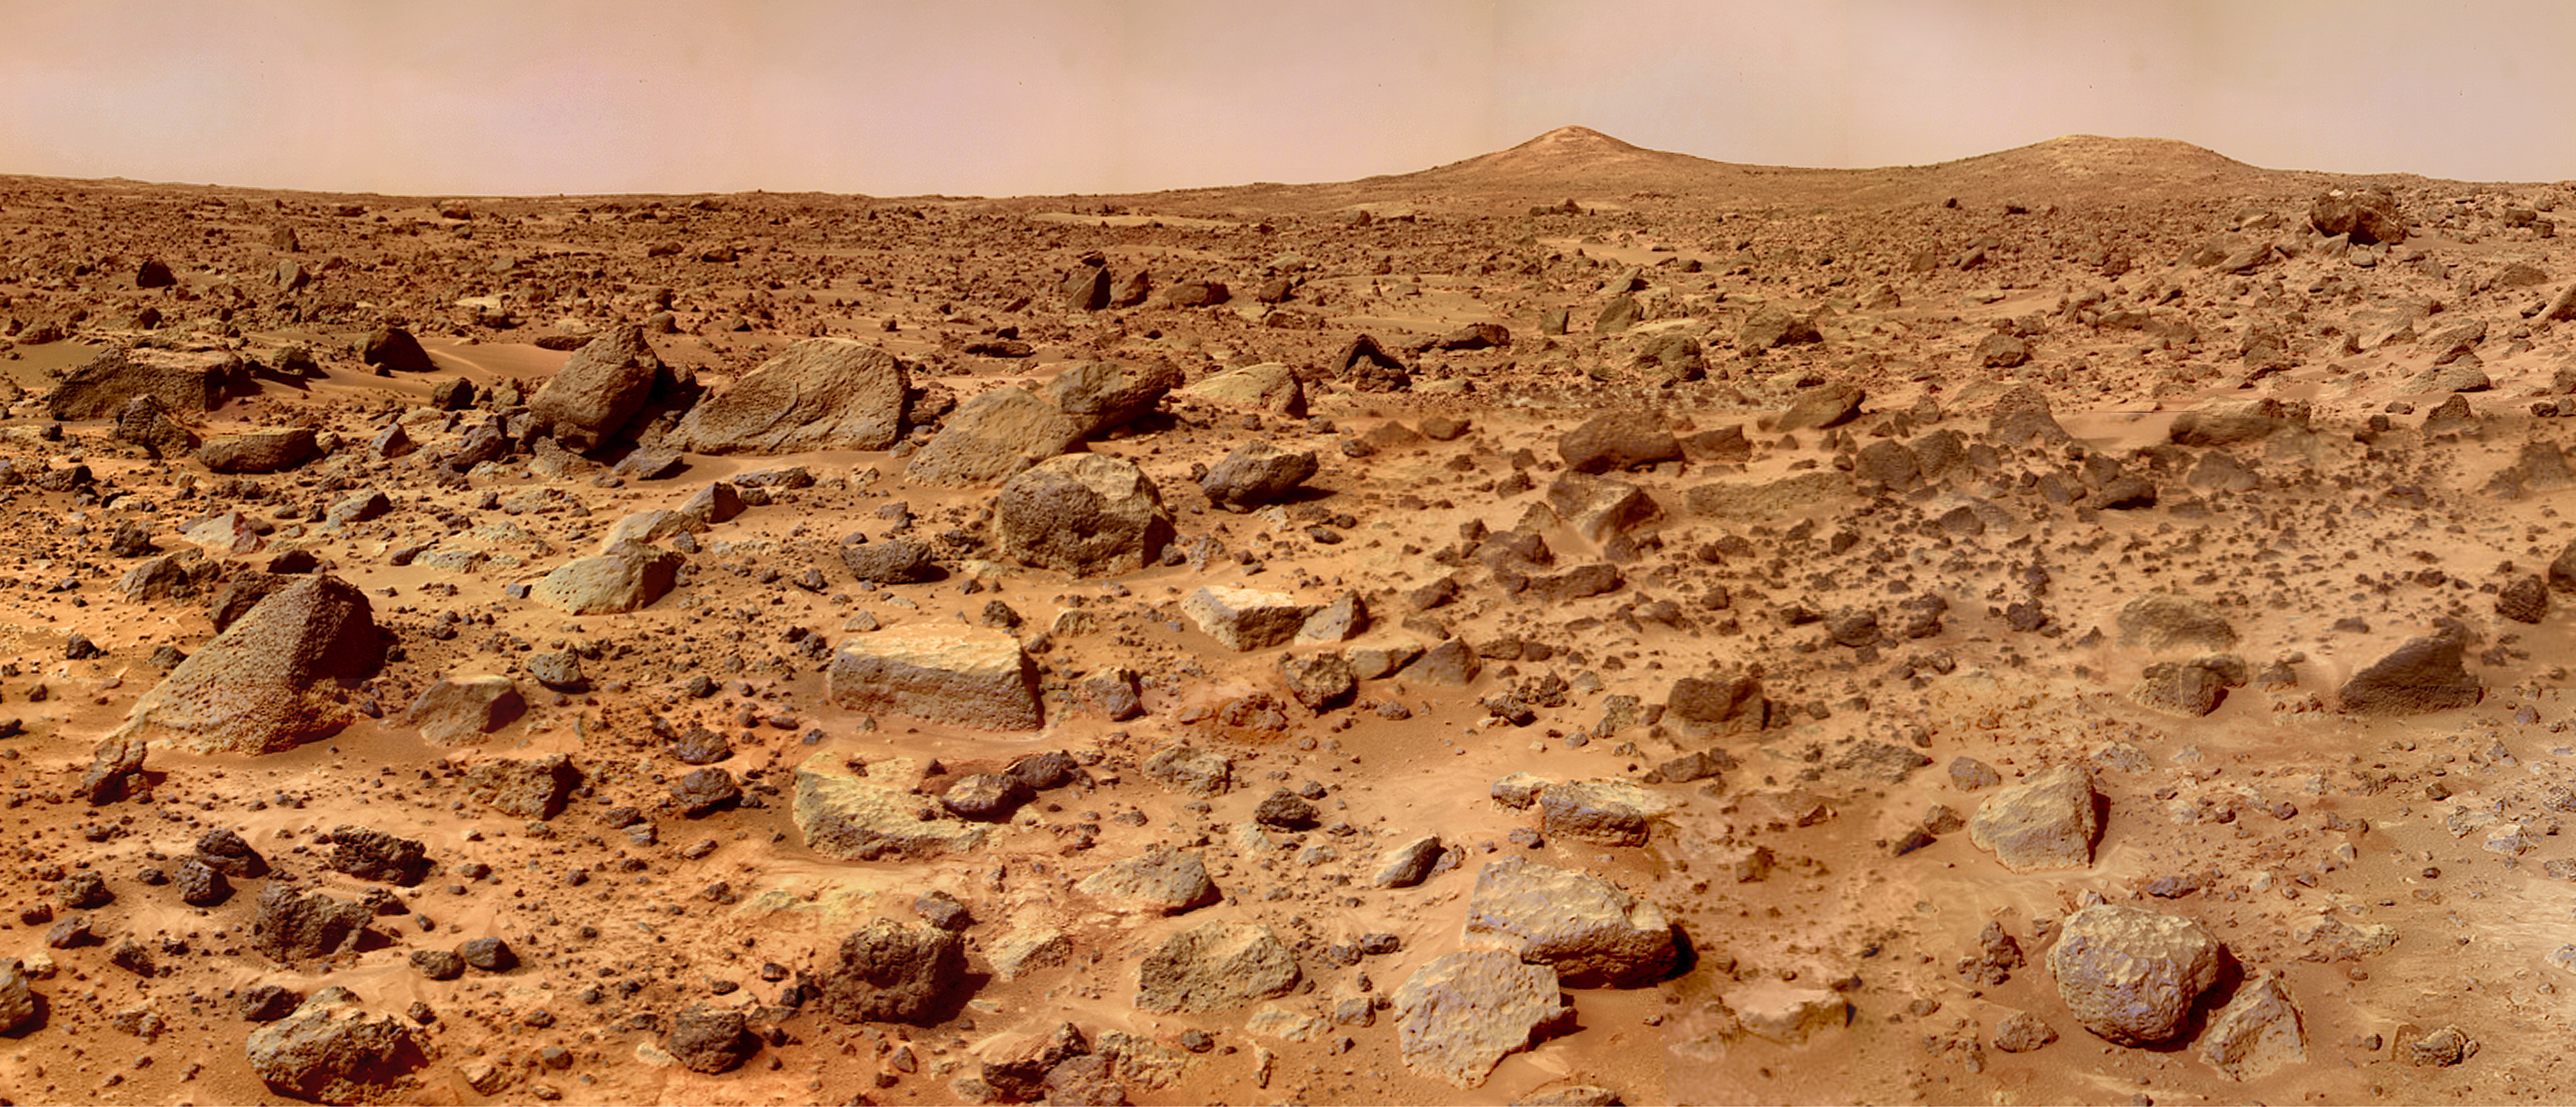

Twin Peaks in Super Resolution – Right Eye

The Twin Peaks are modest-size hills to the southwest of the Mars Pathfinder landing site. They were discovered on the first panoramas taken by the IMP camera on the 4th of July, 1997, and subsequently identified in Viking Orbiter images taken over 20 years ago. The peaks are approximately 30-35 meters (-100 feet) tall. North Twin is approximately 860 meters (2800 feet) from the lander, and South Twin is about a kilometer away (3300 feet). The scene includes bouldery ridges and swales or “hummocks” of flood debris that range from a few tens of meters away from the lander to the distance of the South Twin Peak.

The composite color frames that make up this “right-eye” image consist of 7 frames, taken with different color filters that were enlarged by 500% and then co-added using Adobe Photoshop to produce, in effect, a super-resolution panchromatic frame that is sharper than an individual frame would be. This panchromatic frame was then colorized with the red, green, and blue filtered images from the same sequence. The color balance was adjusted to approximate the true color of Mars.

This image and PIA02405 (left eye) make up a stereo pair.

Mars Pathfinder is the second in NASA’s Discovery program of low-cost spacecraft with highly focused science goals. The Jet Propulsion Laboratory, Pasadena, CA, developed and manages the Mars Pathfinder mission for NASA’s Office of Space Science, Washington, D.C. JPL is a division of the California Institute of Technology (Caltech). The IMP was developed by the University of Arizona Lunar and Planetary Laboratory under contract to JPL. Peter Smith is the Principal Investigator.

Photojournal note: Sojourner spent 83 days of a planned seven-day mission exploring the Martian terrain, acquiring images, and taking chemical, atmospheric and other measurements. The final data transmission received from Pathfinder was at 10:23 UTC on September 27, 1997. Although mission managers tried to restore full communications during the following five months, the successful mission was terminated on March 10, 1998.

Credit: NASA/JPL